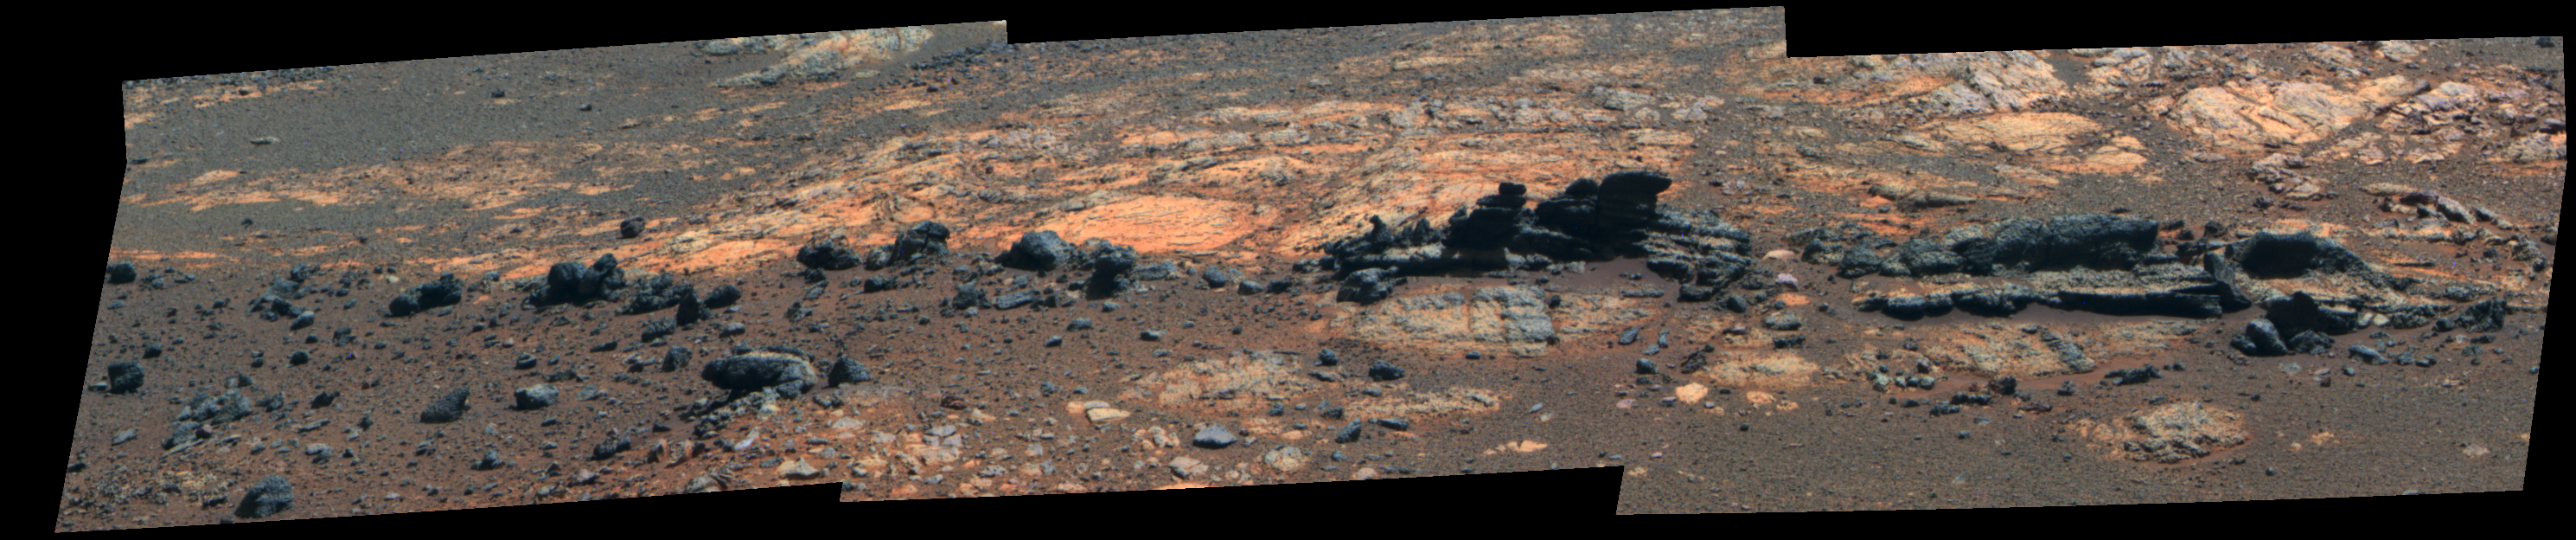

Opportunity Eyes Rock Fins on Cape York, Sol 3058 (False Color)

Rock fins up to about 1 foot (30 centimeters) tall dominate this scene from the panoramic camera (Pancam) on NASA’s Mars Exploration Rover Opportunity. The component images were taken during the 3,058th Martian day, or sol, of Opportunity’s work on Mars (Aug. 23, 2012). The view spans an area of terrain about 30 feet (9 meters) wide. This outcrop is within an area informally named “Matijevic Hill.”

Orbital investigation of the area has identified a possibility of clay minerals in this area of the Cape York segment of the western rim of Endeavour Crater.

The view combines exposures taken through Pancam filters centered on wavelengths of 753 nanometers (near infrared), 535 nanometers (green) and 432 nanometers (violet). It is presented in false color to make some differences between materials easier to see.

Credit: NASA/JPL-Caltech/Cornell Univ./Arizona State Univ.